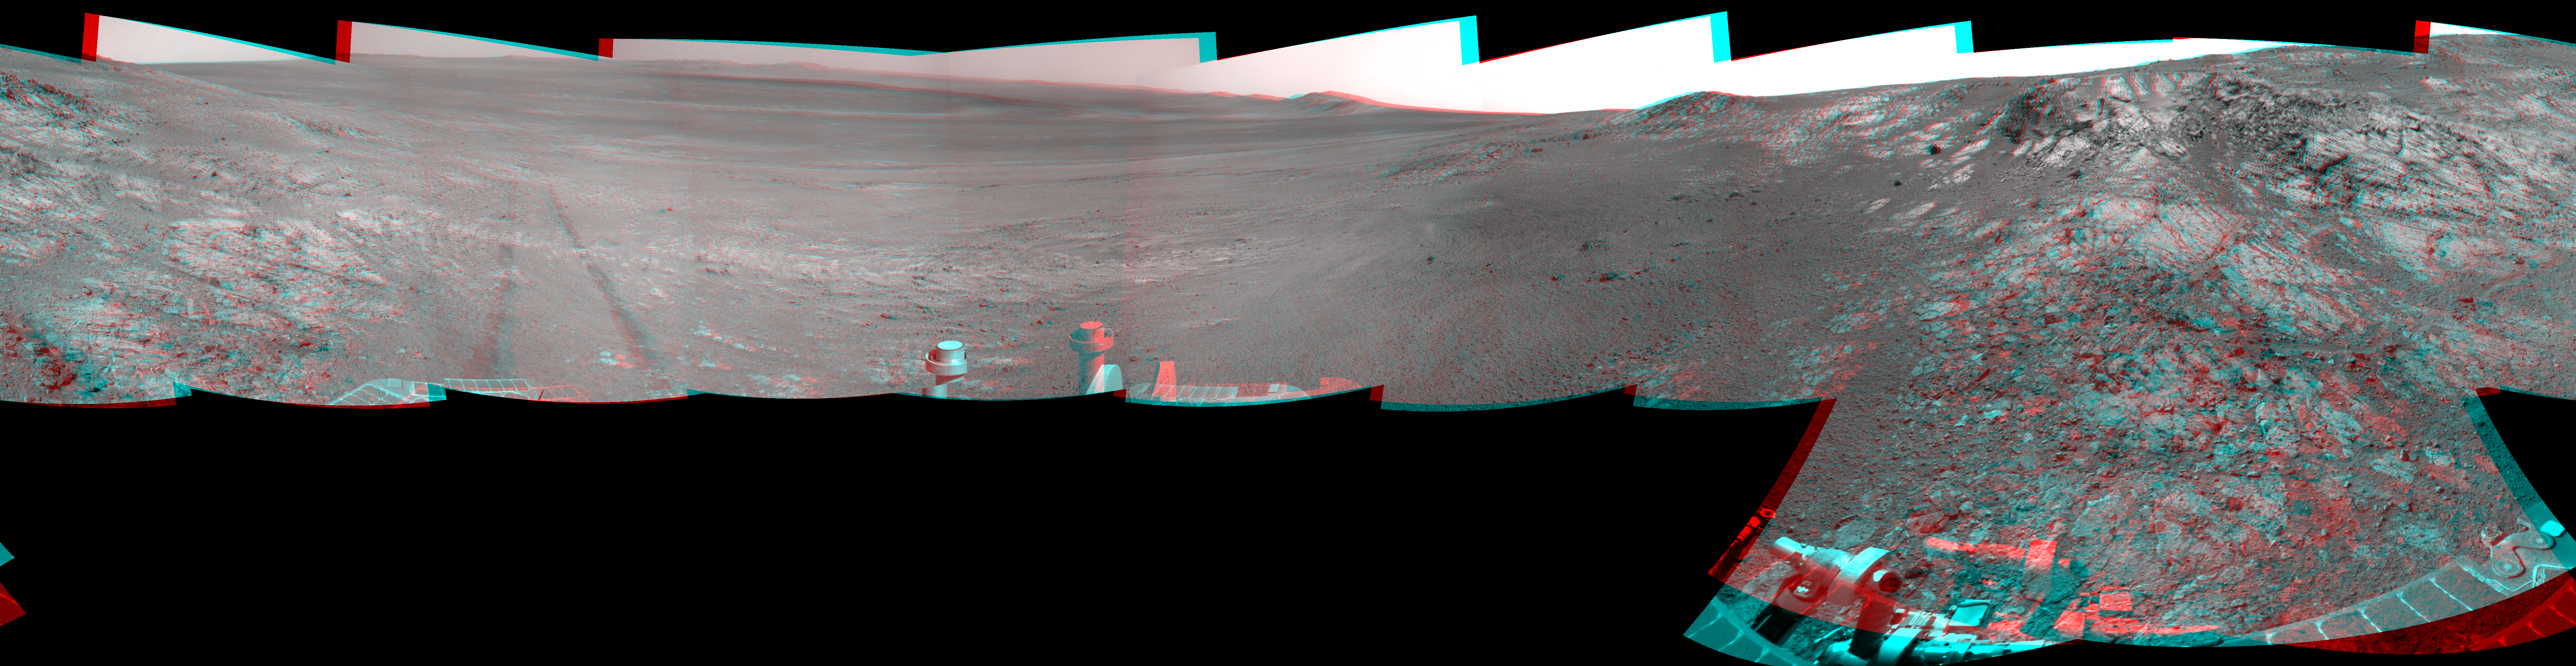

Opportunity’s Surroundings on Sol 3105, Stereo View

This full-circle, stereo panorama shows the terrain around the NASA Mars Exploration Rover Opportunity during the 3,105th Martian day, or sol, of the rover’s work on Mars (Oct. 18, 2012). It was assembled from images taken by the rover’s navigation camera. The view appears in three dimensions when viewed through red-blue glasses with the red lens on the left.

South is at the center. North is on both ends.

Opportunity had driven about 61 feet (18.5 meters) westward earlier on Sol 3105 to reach this location, which is on the northern portion of “Matijevic Hill” on the “Cape York” segment of the western rim of Endeavour Crater. The wheel tracks created by the drive are visible. For scale, the distance between the two parallel tracks is about 3.3 feet (1 meter).

The basin of Endeavour Crater is in the left half of the image. Opportunity has been working on the western rim of Endeavour since mid-2011.

The stereo panorama is presented as a cylindrical-perspective projection.

Credit: NASA/JPL-Caltech